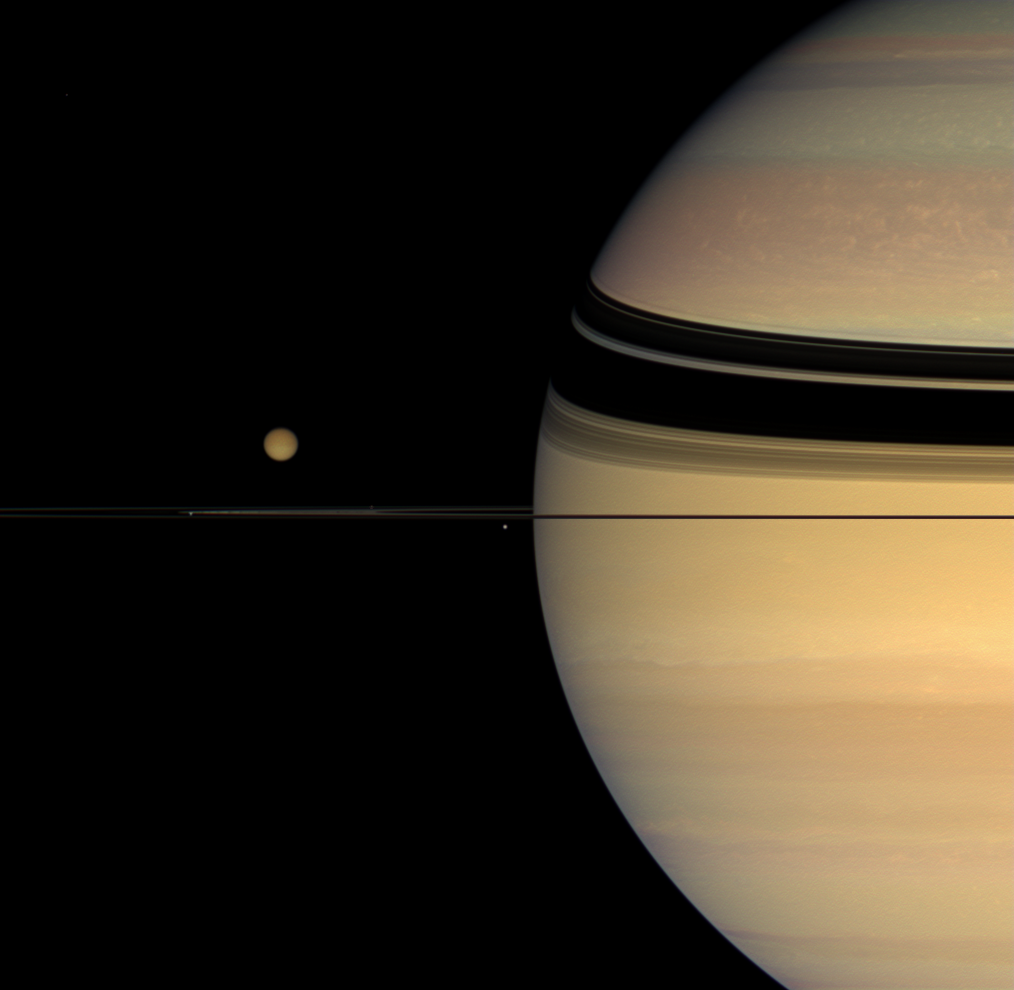

Many Colors, Many Moons

Four moons huddle near Saturn’s multi-hued disk.

The coloration of the planet’s northern hemisphere has changed noticeably since the Cassini spacecraft’s arrival in orbit in mid-2004. Imaging scientists are working to understand the causes of this change, which is suspected to be a seasonal effect.

Giant Titan (5,150 kilometers, or 3,200 miles across), with its darker winter hemisphere, dominates the smaller moons in the scene. Beneath and left of Titan is Janus (181 kilometers, or 113 miles across). Mimas (397 kilometers, or 247 miles across) appears as a bright dot close to the planet and beneath the rings. Prometheus (102 kilometers, or 63 miles across) is a faint speck hugging the rings between the two small moons.

This view looks toward the unilluminated side of the rings from less than a degree above the ringplane.

Images taken using red, green and blue spectral filters were combined to create this natural color view. The view was acquired with the Cassini spacecraft wide-angle camera on Oct. 26, 2007, at a distance of approximately 1.5 million kilometers (920,000 miles) from Saturn and 2.7 million kilometers (1.7 million miles) from Titan. Image scale is 89 kilometers (55 miles) per pixel on Saturn and 164 kilometers (102 miles) per pixel on Titan.

The Cassini-Huygens mission is a cooperative project of NASA, the European Space Agency and the Italian Space Agency. The Jet Propulsion Laboratory, a division of the California Institute of Technology in Pasadena, manages the mission for NASA’s Science Mission Directorate, Washington, D.C. The Cassini orbiter and its two onboard cameras were designed, developed and assembled at JPL. The imaging operations center is based at the Space Science Institute in Boulder, Colo.

Credit: NASA/JPL/Space Science Institute